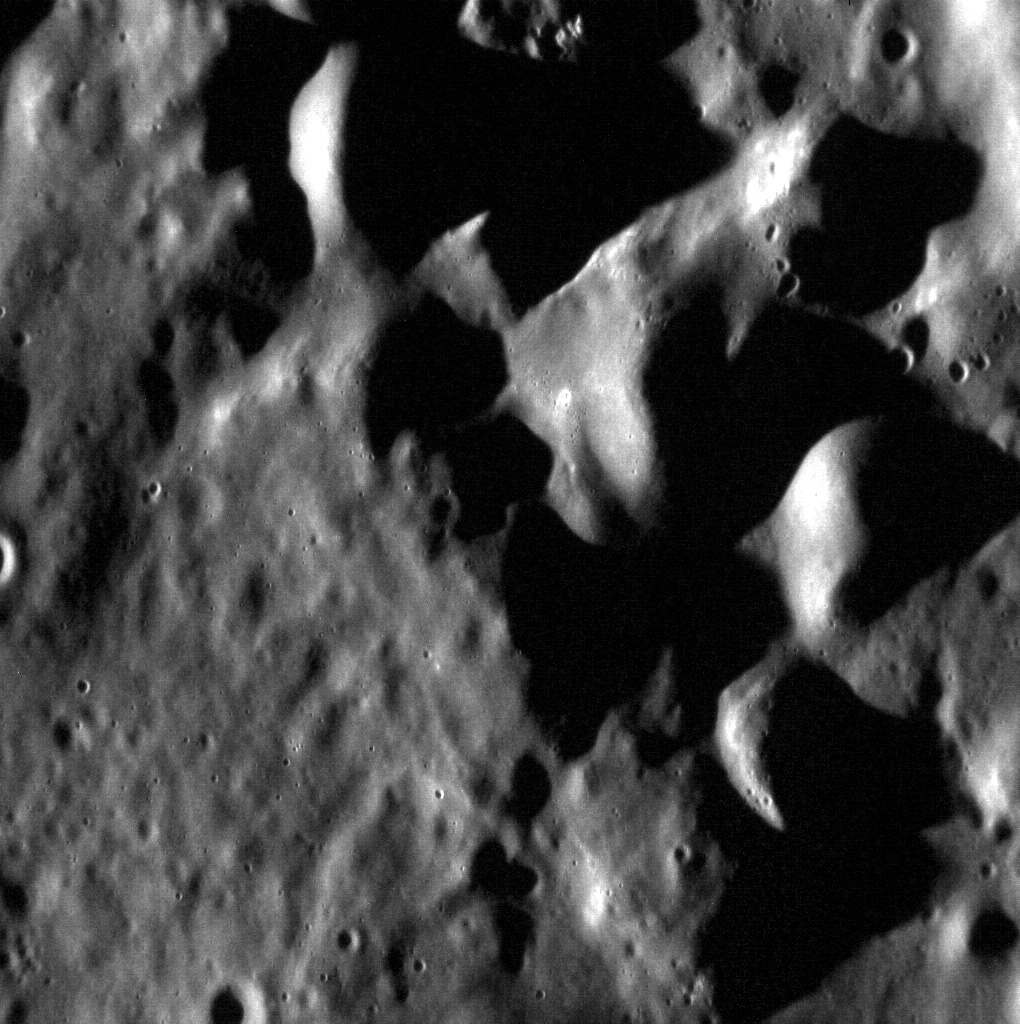

The Hills of Caloris

These hills make up a small portion of the southwestern rim of the 1550-km Caloris basin. This region was seen only with the sun high in the sky during MESSENGER’s flybys of Mercury (and not at all by Mariner 10), so with the sun near the horizon in images like this one we are getting a great look at the surface’s texture and topography.

This image was acquired as a high-resolution targeted observation. Targeted observations are images of a small area on Mercury’s surface at resolutions much higher than the 250-meter/pixel (820 feet/pixel) morphology base map or the 1-kilometer/pixel (0.6 miles/pixel) color base map. It is not possible to cover all of Mercury’s surface at this high resolution during MESSENGER’s one-year mission, but several areas of high scientific interest are generally imaged in this mode each week.

The MESSENGER spacecraft is the first ever to orbit the planet Mercury, and the spacecraft’s seven scientific instruments and radio science investigation are unraveling the history and evolution of the Solar System’s innermost planet. Visit the Why Mercury? section of this website to learn more about the key science questions that the MESSENGER mission is addressing. During the one-year primary mission, MDIS is scheduled to acquire more than 75,000 images in support of MESSENGER’s science goals.

Date acquired: July 29, 2011
Image Mission Elapsed Time (MET): 220461805
Image ID: 566929
Instrument: Narrow Angle Camera (NAC) of the Mercury Dual Imaging System (MDIS)
Center Latitude: 13.50°
Center Longitude: 158.7° E
Resolution: 24 meters/pixel
Scale: This scene is approximately 28 km (17 miles) across
Incidence Angle: 80.9°
Emission Angle: 30.7°
Phase Angle: 111.7°

These images are from MESSENGER, a NASA Discovery mission to conduct the first orbital study of the innermost planet, Mercury. For information regarding the use of images, see the MESSENGER image use policy.

Credit: NASA/Johns Hopkins University Applied Physics Laboratory/Carnegie Institution of Washington